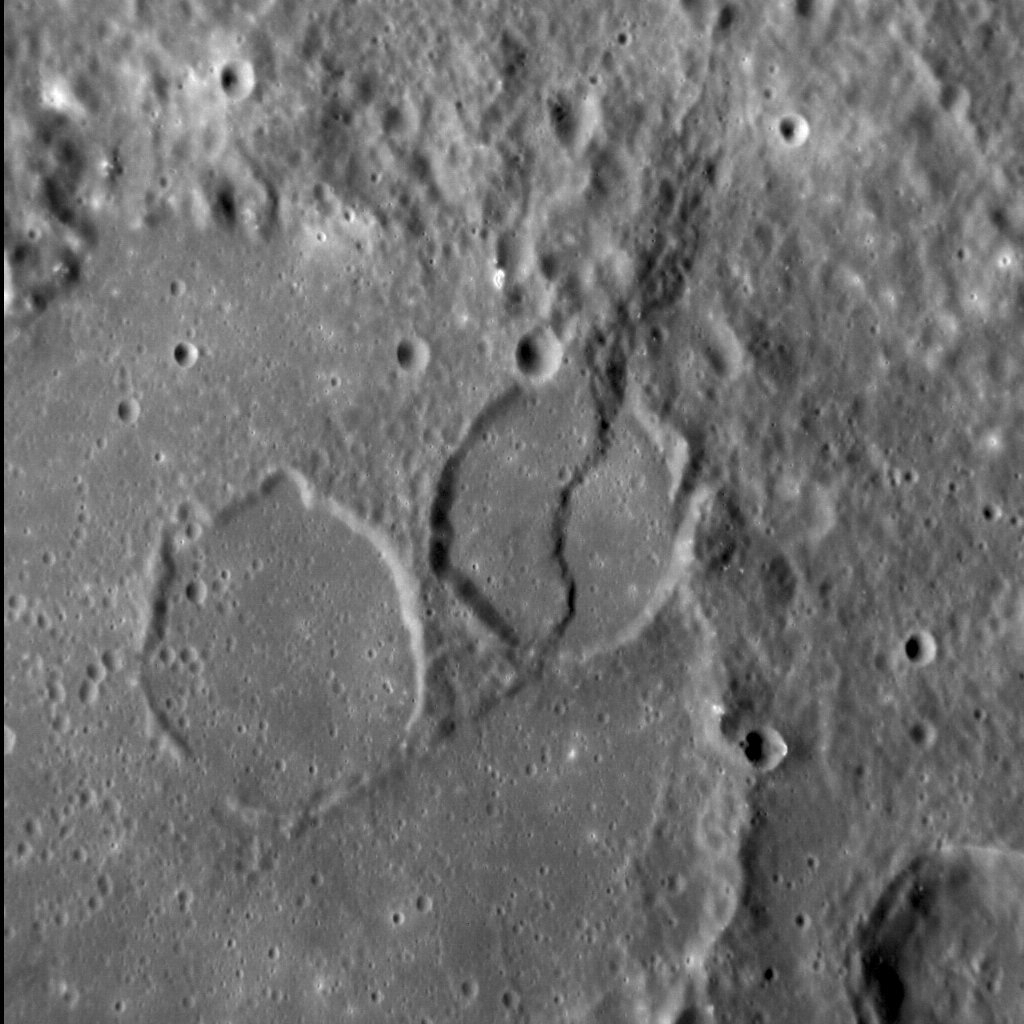

Impressing Renoir

The 220-km-diameter Renoir basin has a well-preserved peak ring, within which are situated the two flooded craters near the center of this image. Both craters formed after Renoir but before the basin interior was resurfaced by smooth plains. Subsequent tectonic activity was then responsible for the sinuous lobate scarp that cross-cuts the center crater. Together, impact cratering, volcanism, and tectonism have helped shape the Renoir basin, substantially modifying its original form.

This image was acquired as a high-resolution targeted observation. Targeted observations are images of a small area on Mercury’s surface at resolutions much higher than the 200-meter/pixel morphology base map. It is not possible to cover all of Mercury’s surface at this high resolution, but typically several areas of high scientific interest are imaged in this mode each week.

Date acquired: February 15, 2013
Image Mission Elapsed Time (MET): 3213976
Image ID: 3522122
Instrument: Narrow Angle Camera (NAC) of the Mercury Dual Imaging System (MDIS)
Center Latitude: -19.18°
Center Longitude: 307.54° E
Resolution: 100 meters/pixel
Scale: The crater in the center of the image is approximately 30 km (19 mi.) in diameter
Incidence Angle: 54.7°
Emission Angle: 25.9°
Phase Angle: 80.6°
(North is down in this image.)

The MESSENGER spacecraft is the first ever to orbit the planet Mercury, and the spacecraft’s seven scientific instruments and radio science investigation are unraveling the history and evolution of the Solar System’s innermost planet. MESSENGER acquired over 150,000 images and extensive other data sets. MESSENGER is capable of continuing orbital operations until early 2015.

For information regarding the use of images, see the MESSENGER image use policy.

Credit: NASA/Johns Hopkins University Applied Physics Laboratory/Carnegie Institution of Washington